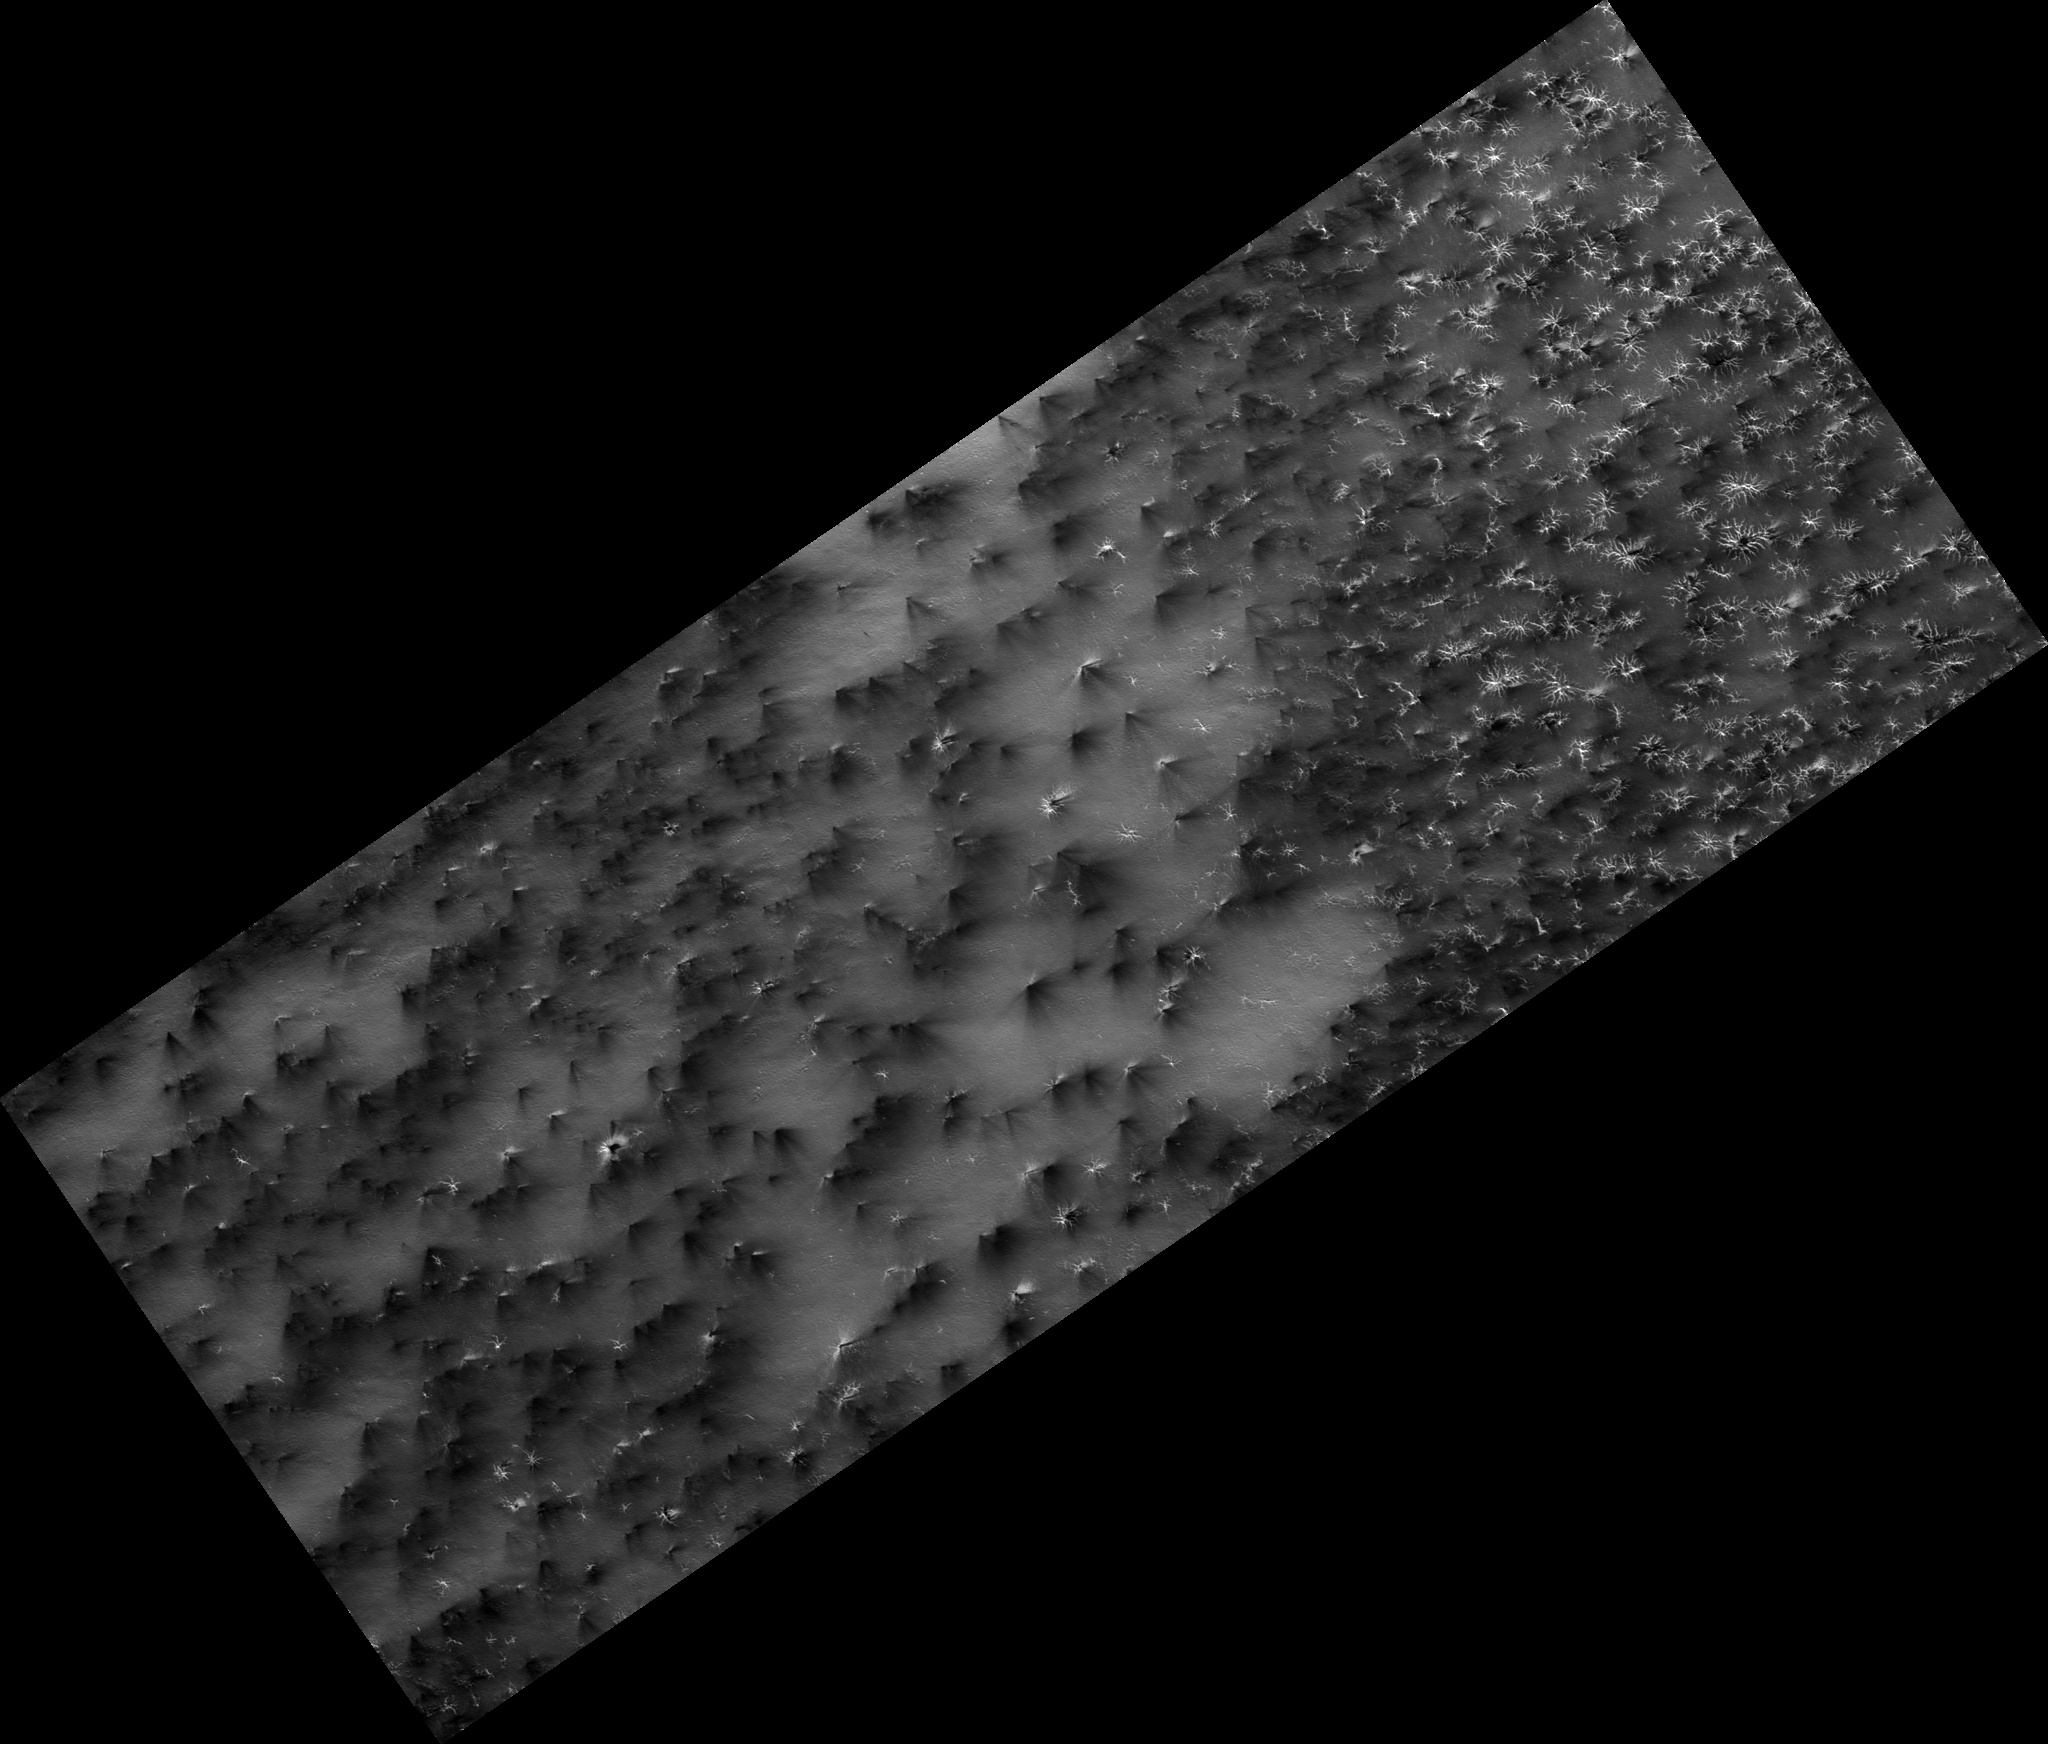

Science in Motion: Isolated Araneiform Topography

Figure 1

Have you ever found that to describe something you had to go to the dictionary and search for just the right word?

The south polar terrain is so full of unearthly features that we had to visit Mr. Webster to find a suitable term. “Araneiform” means “spider-like.” These are channels that are carved in the surface by carbon dioxide gas. We do not have this process on Earth.

The channels are somewhat radially organized (figure 1) and widen and deepen as they converge. In the past we’ve just refered to them as “spiders.” “Isolated araneiform topography” means that our features look like spiders that are not in contact with each other.

Observation Geometry
Image PSP_003087_0930 was taken by the High Resolution Imaging Science Experiment (HiRISE) camera onboard the Mars Reconnaissance Orbiter spacecraft on 24-Mar-2007. The complete image is centered at -87.1 degrees latitude, 126.3 degrees East longitude. The range to the target site was 244.4 km (152.8 miles). At this distance the image scale is 24.5 cm/pixel (with 1 x 1 binning) so objects ~73 cm across are resolved. The image shown here has been map-projected to 25 cm/pixel . The image was taken at a local Mars time of 08:22 PM and the scene is illuminated from the west with a solar incidence angle of 81 degrees, thus the sun was about 9 degrees above the horizon. At a solar longitude of 206.4 degrees, the season on Mars is Northern Autumn.

NASA’s Jet Propulsion Laboratory, a division of the California Institute of Technology in Pasadena, manages the Mars Reconnaissance Orbiter for NASA’s Science Mission Directorate, Washington. Lockheed Martin Space Systems, Denver, is the prime contractor for the project and built the spacecraft. The High Resolution Imaging Science Experiment is operated by the University of Arizona, Tucson, and the instrument was built by Ball Aerospace and Technology Corp., Boulder, Colo.

Credit: NASA/JPL-Caltech/University of Arizona